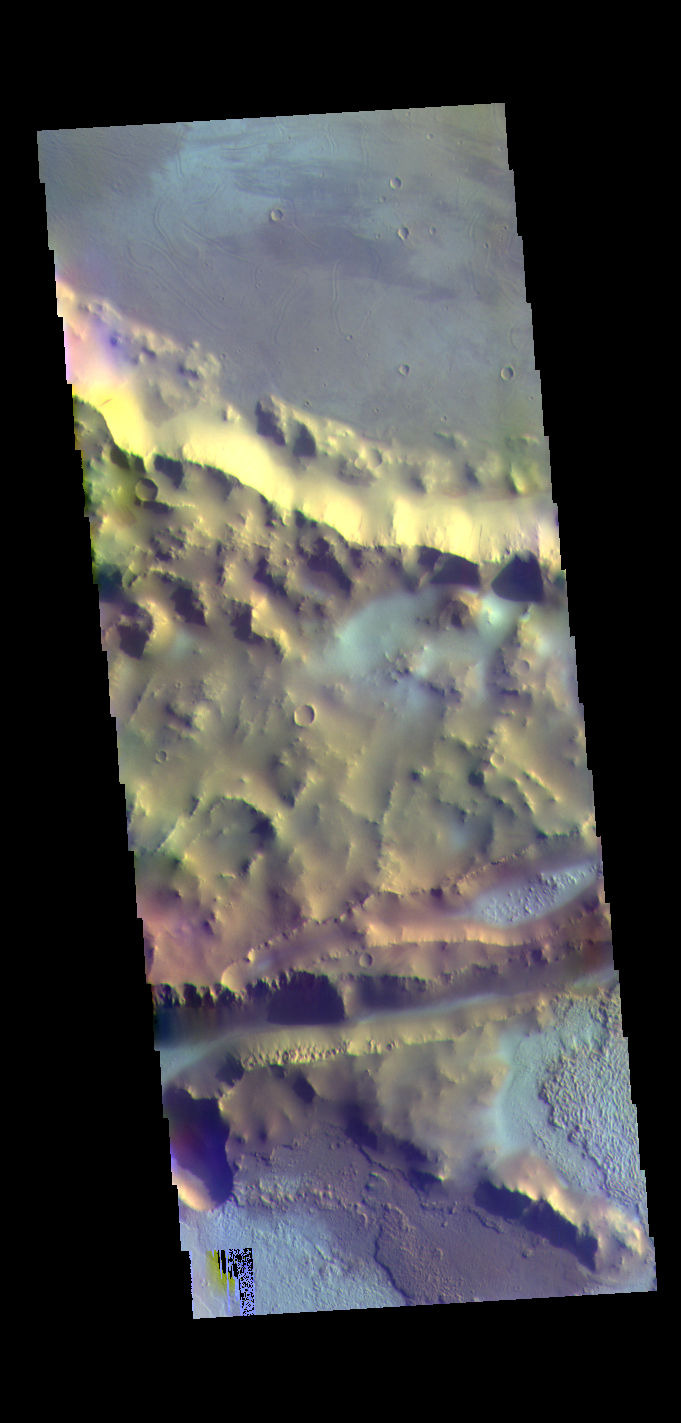

Mangala Fossa – False Color

This false color image shows part of Mangala Fossa – the linear depression in the bottom half of the image. The bright blue tones in this image are thought to be surface frost. It is winter time and early in the morning when this image was taken.

The THEMIS VIS camera contains 5 filters. The data from different filters can be combined in multiple ways to create a false color image. These false color images may reveal subtle variations of the surface not easily identified in a single band image.

Credit: NASA/JPL-Caltech/ASU